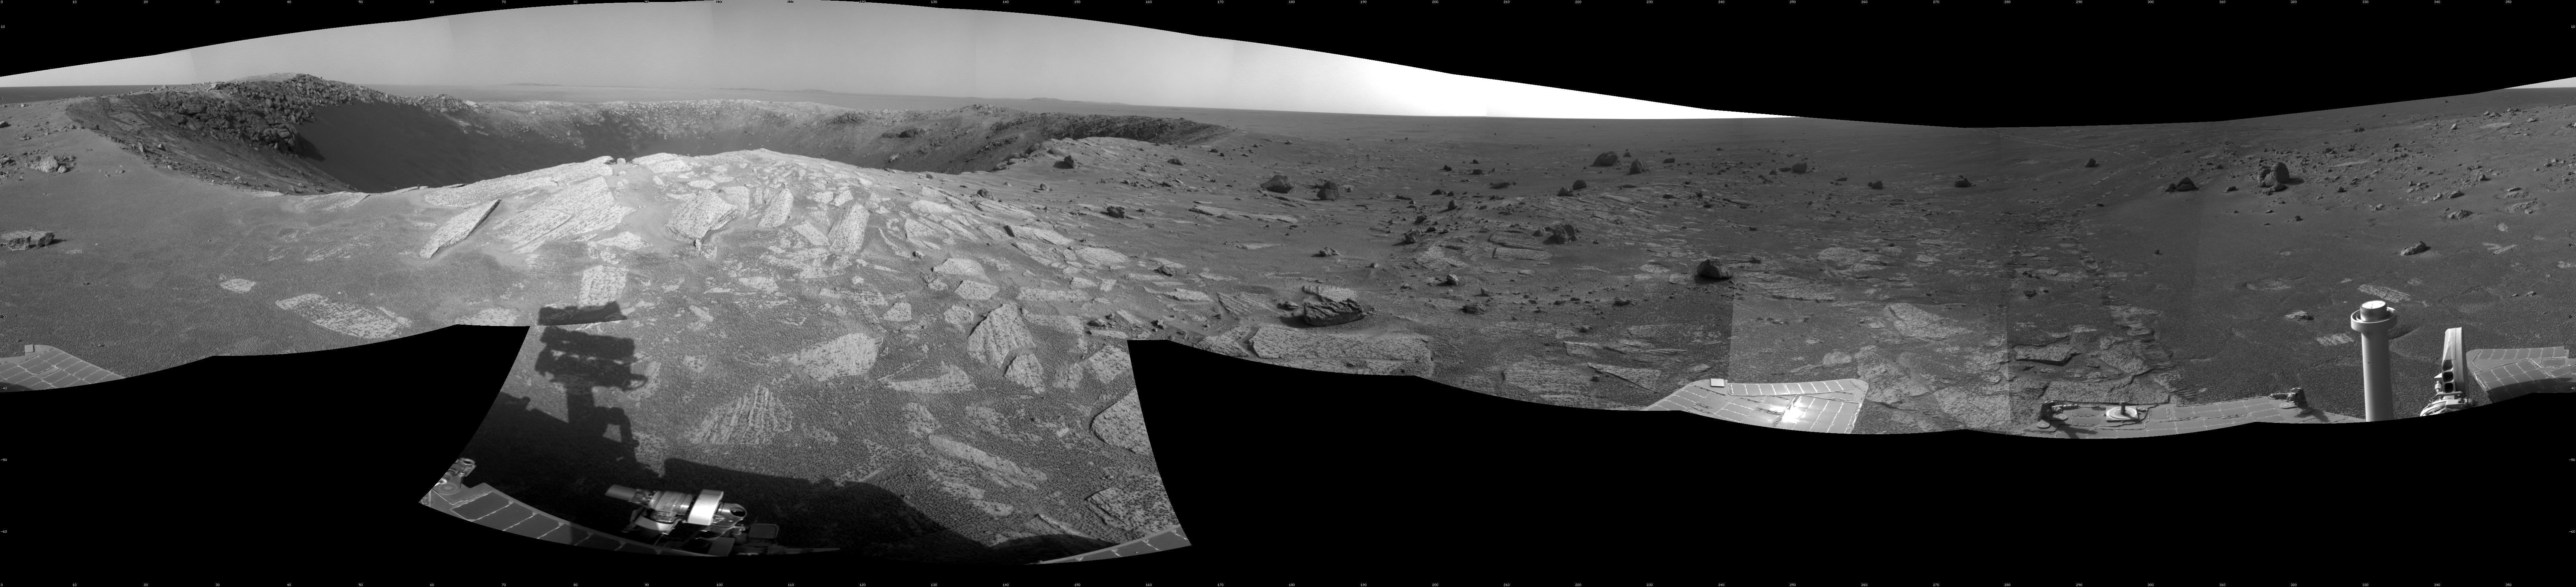

‘Santa Maria’ Crater in 360-Degree View, Sol 2451

Originally released December 21, 2010

A football-field-size crater, informally named “Santa Maria,” dominates the scene in this 360-degree view from NASA’s Mars Exploration Rover Opportunity.

Following a 25-meter (82-foot) drive on the 2,451st Martian day, or sol, of the rover’s work on Mars (Dec. 16, 2010), Opportunity used its navigation camera to take the frames combined into this mosaic. South is at the center. North is at both ends. The view is presented as a cylindrical projection.

NASA’s Jet Propulsion Laboratory, a division of the California Institute of Technology in Pasadena, manages the Mars Exploration Rover Project for the NASA Science Mission Directorate, Washington.

Credit: NASA/JPL-Caltech